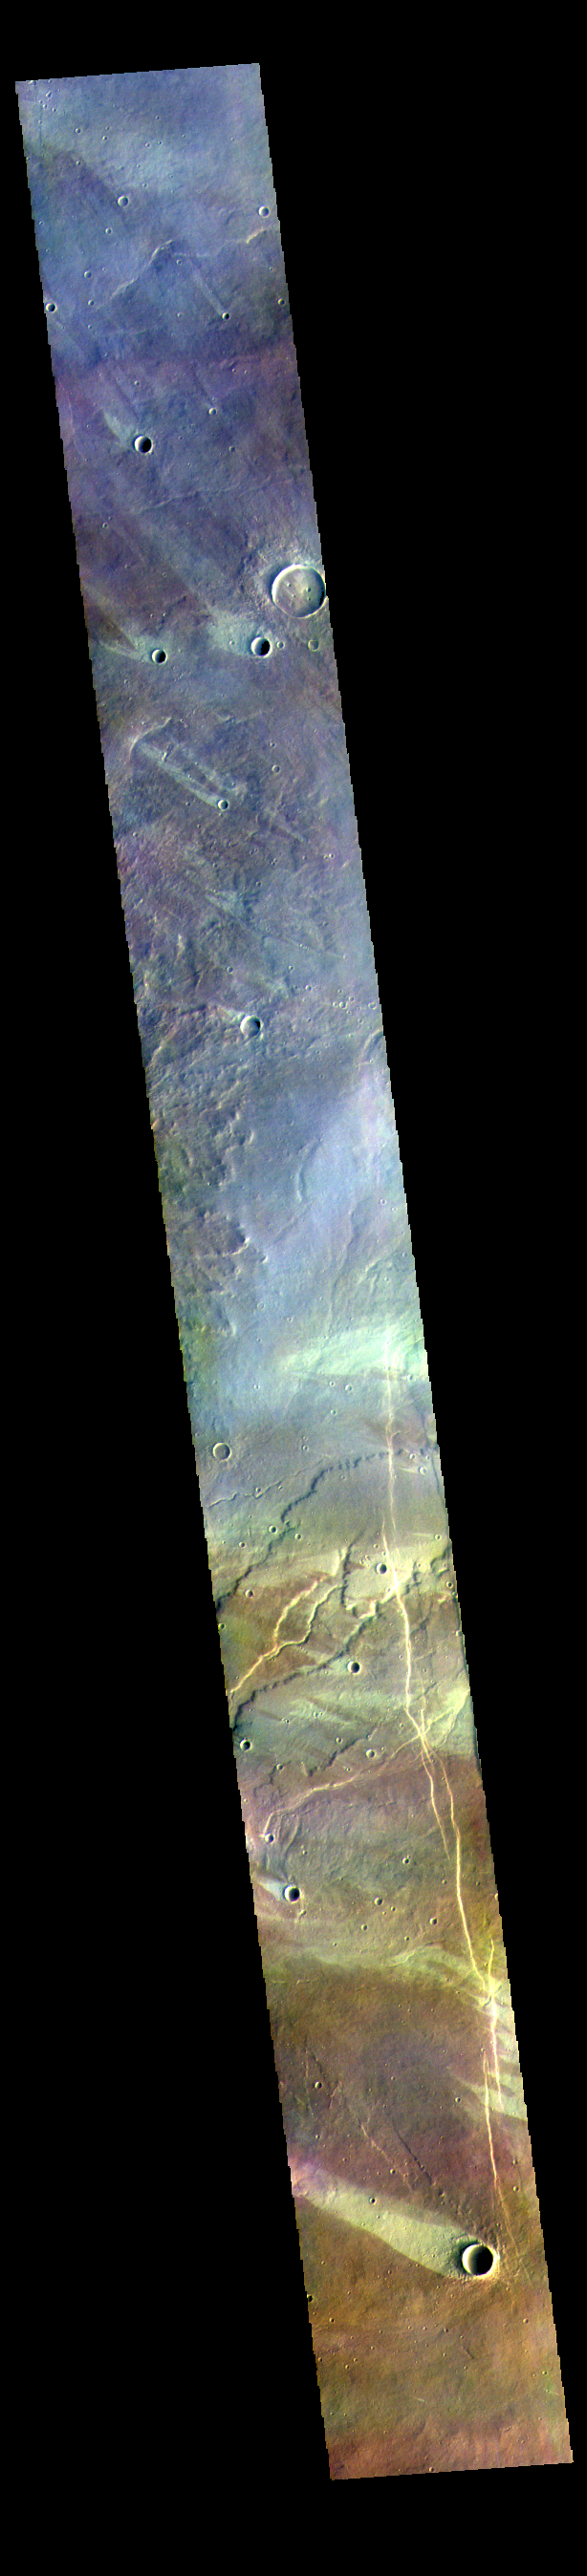

Windstreaks – False Color

The THEMIS VIS camera contains 5 filters. The data from different filters can be combined in multiple ways to create a false color image. These false color images may reveal subtle variations of the surface not easily identified in a single band image. Today’s false color image shows multiple windstreaks on the plains west of Alba Mons. The color variation shows where wind action has removed or concentrated surface dust. The “tails” of the windstreaks indicate wind direction, in this case from the lower right of the image towards the upper left.

Credit: NASA/JPL-Caltech/ASU